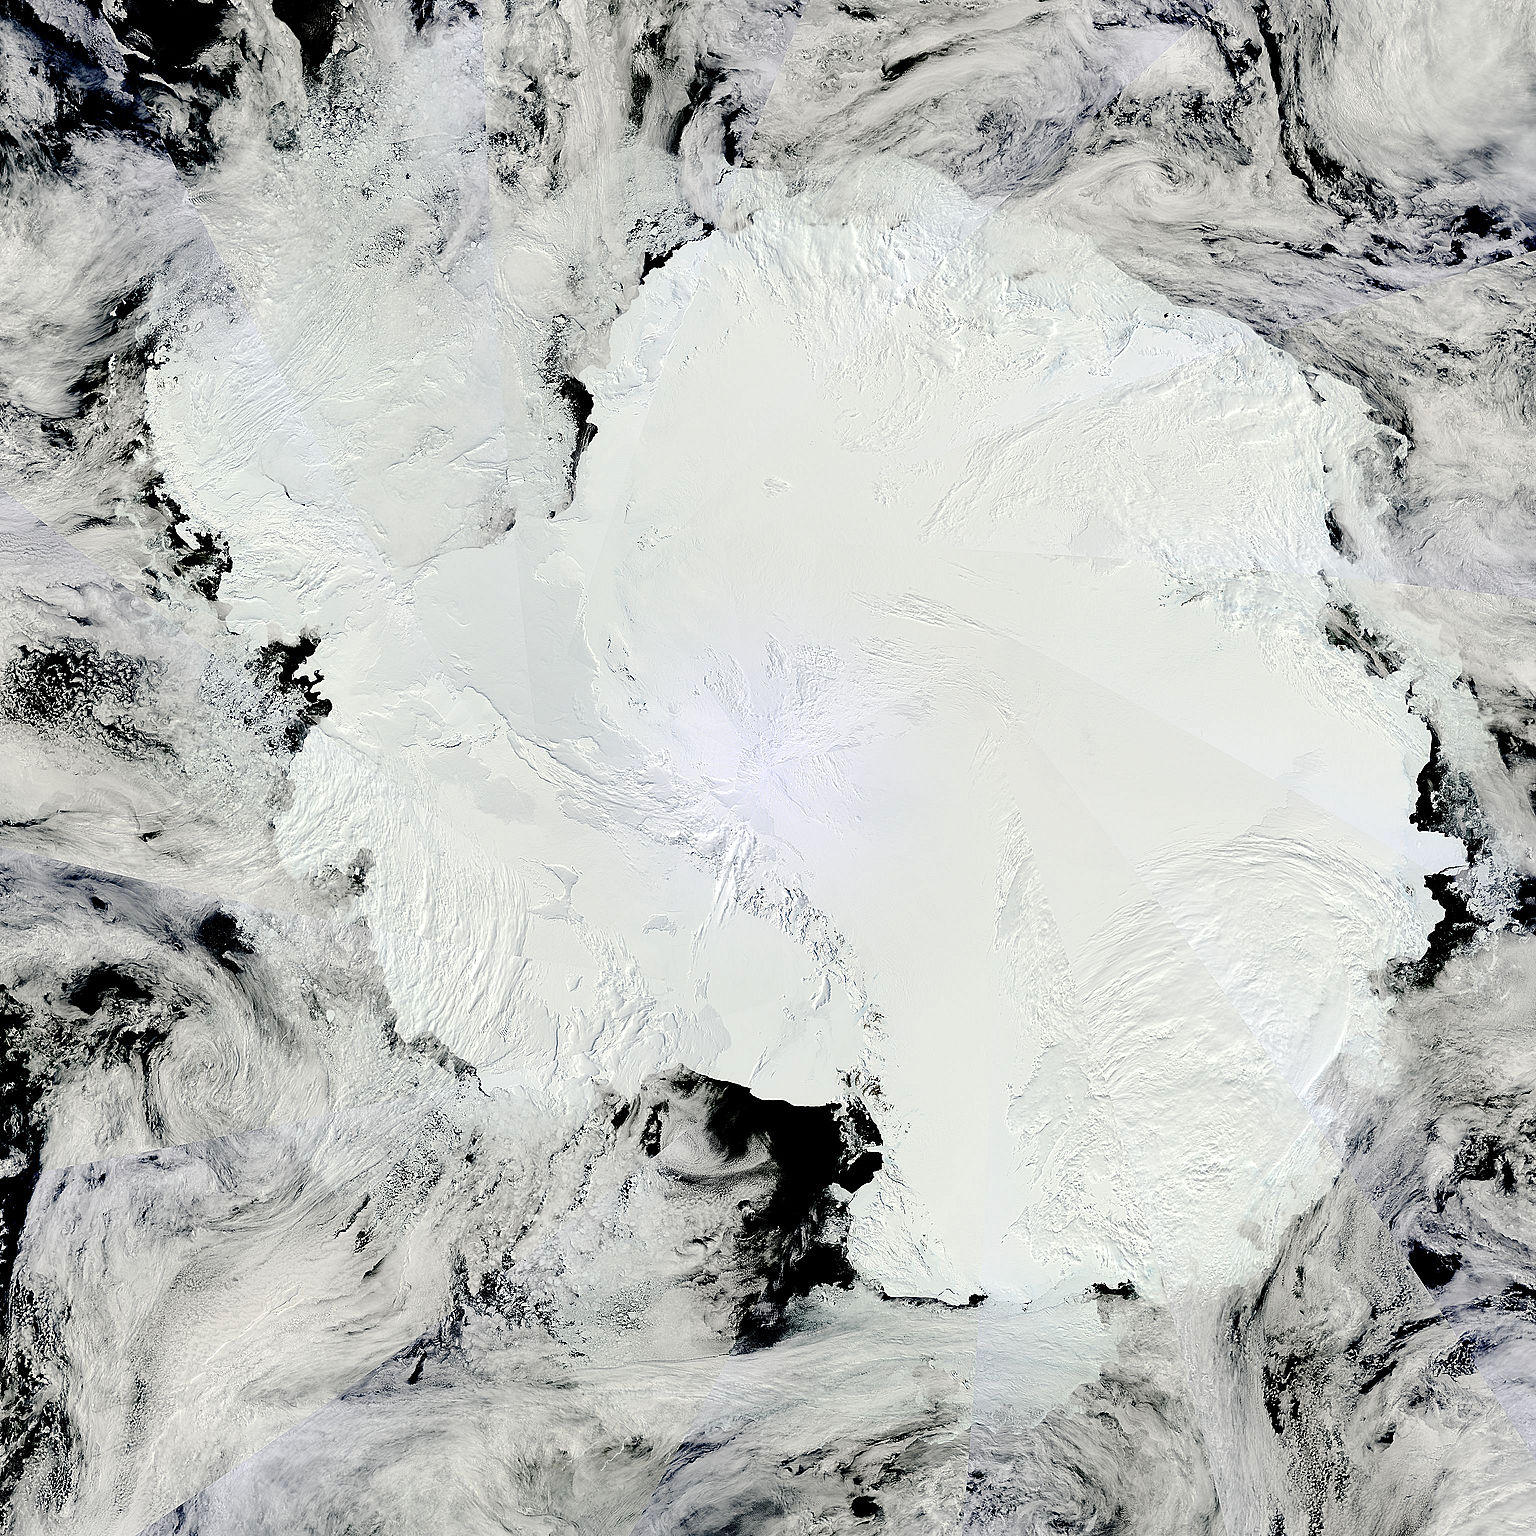

Mosaic of Antarctica

Antarctica is the coldest, driest and windiest place on Earth – and, during the austral summer, it is also the sunniest. Due to the tilt of the Earth’s axis in relation of the sun, the frozen land south of the Antarctic Circle receives six months of daylight in summertime, and six months of darkness in winter. The long hours of sunshine allow for excellent imagery of the region from space. This true-color mosaic of Antarctica was created from images acquired by multiple passes of the Moderate Resolution Imaging Spectroradiometer (MODIS) aboard the Terra satellite on December 16, 2013. Because Terra is in a polar orbit, it passes over each pole approximately 14 times a day, and acquires an image on each pass. To create a mosaic, the data that are closest to the center of each swath – where edge distortion is minimized – are used to create a complete view of the region. The MODIS Rapid Response system generates complete mosaic images of Antarctica every day in austral late spring, summer and early fall. Because the light is poor in austral late fall, winter and early spring, MODIS images are not created during that period.

Credit: NASA/GSFC/Jeff Schmaltz/MODIS Land Rapid Response Team